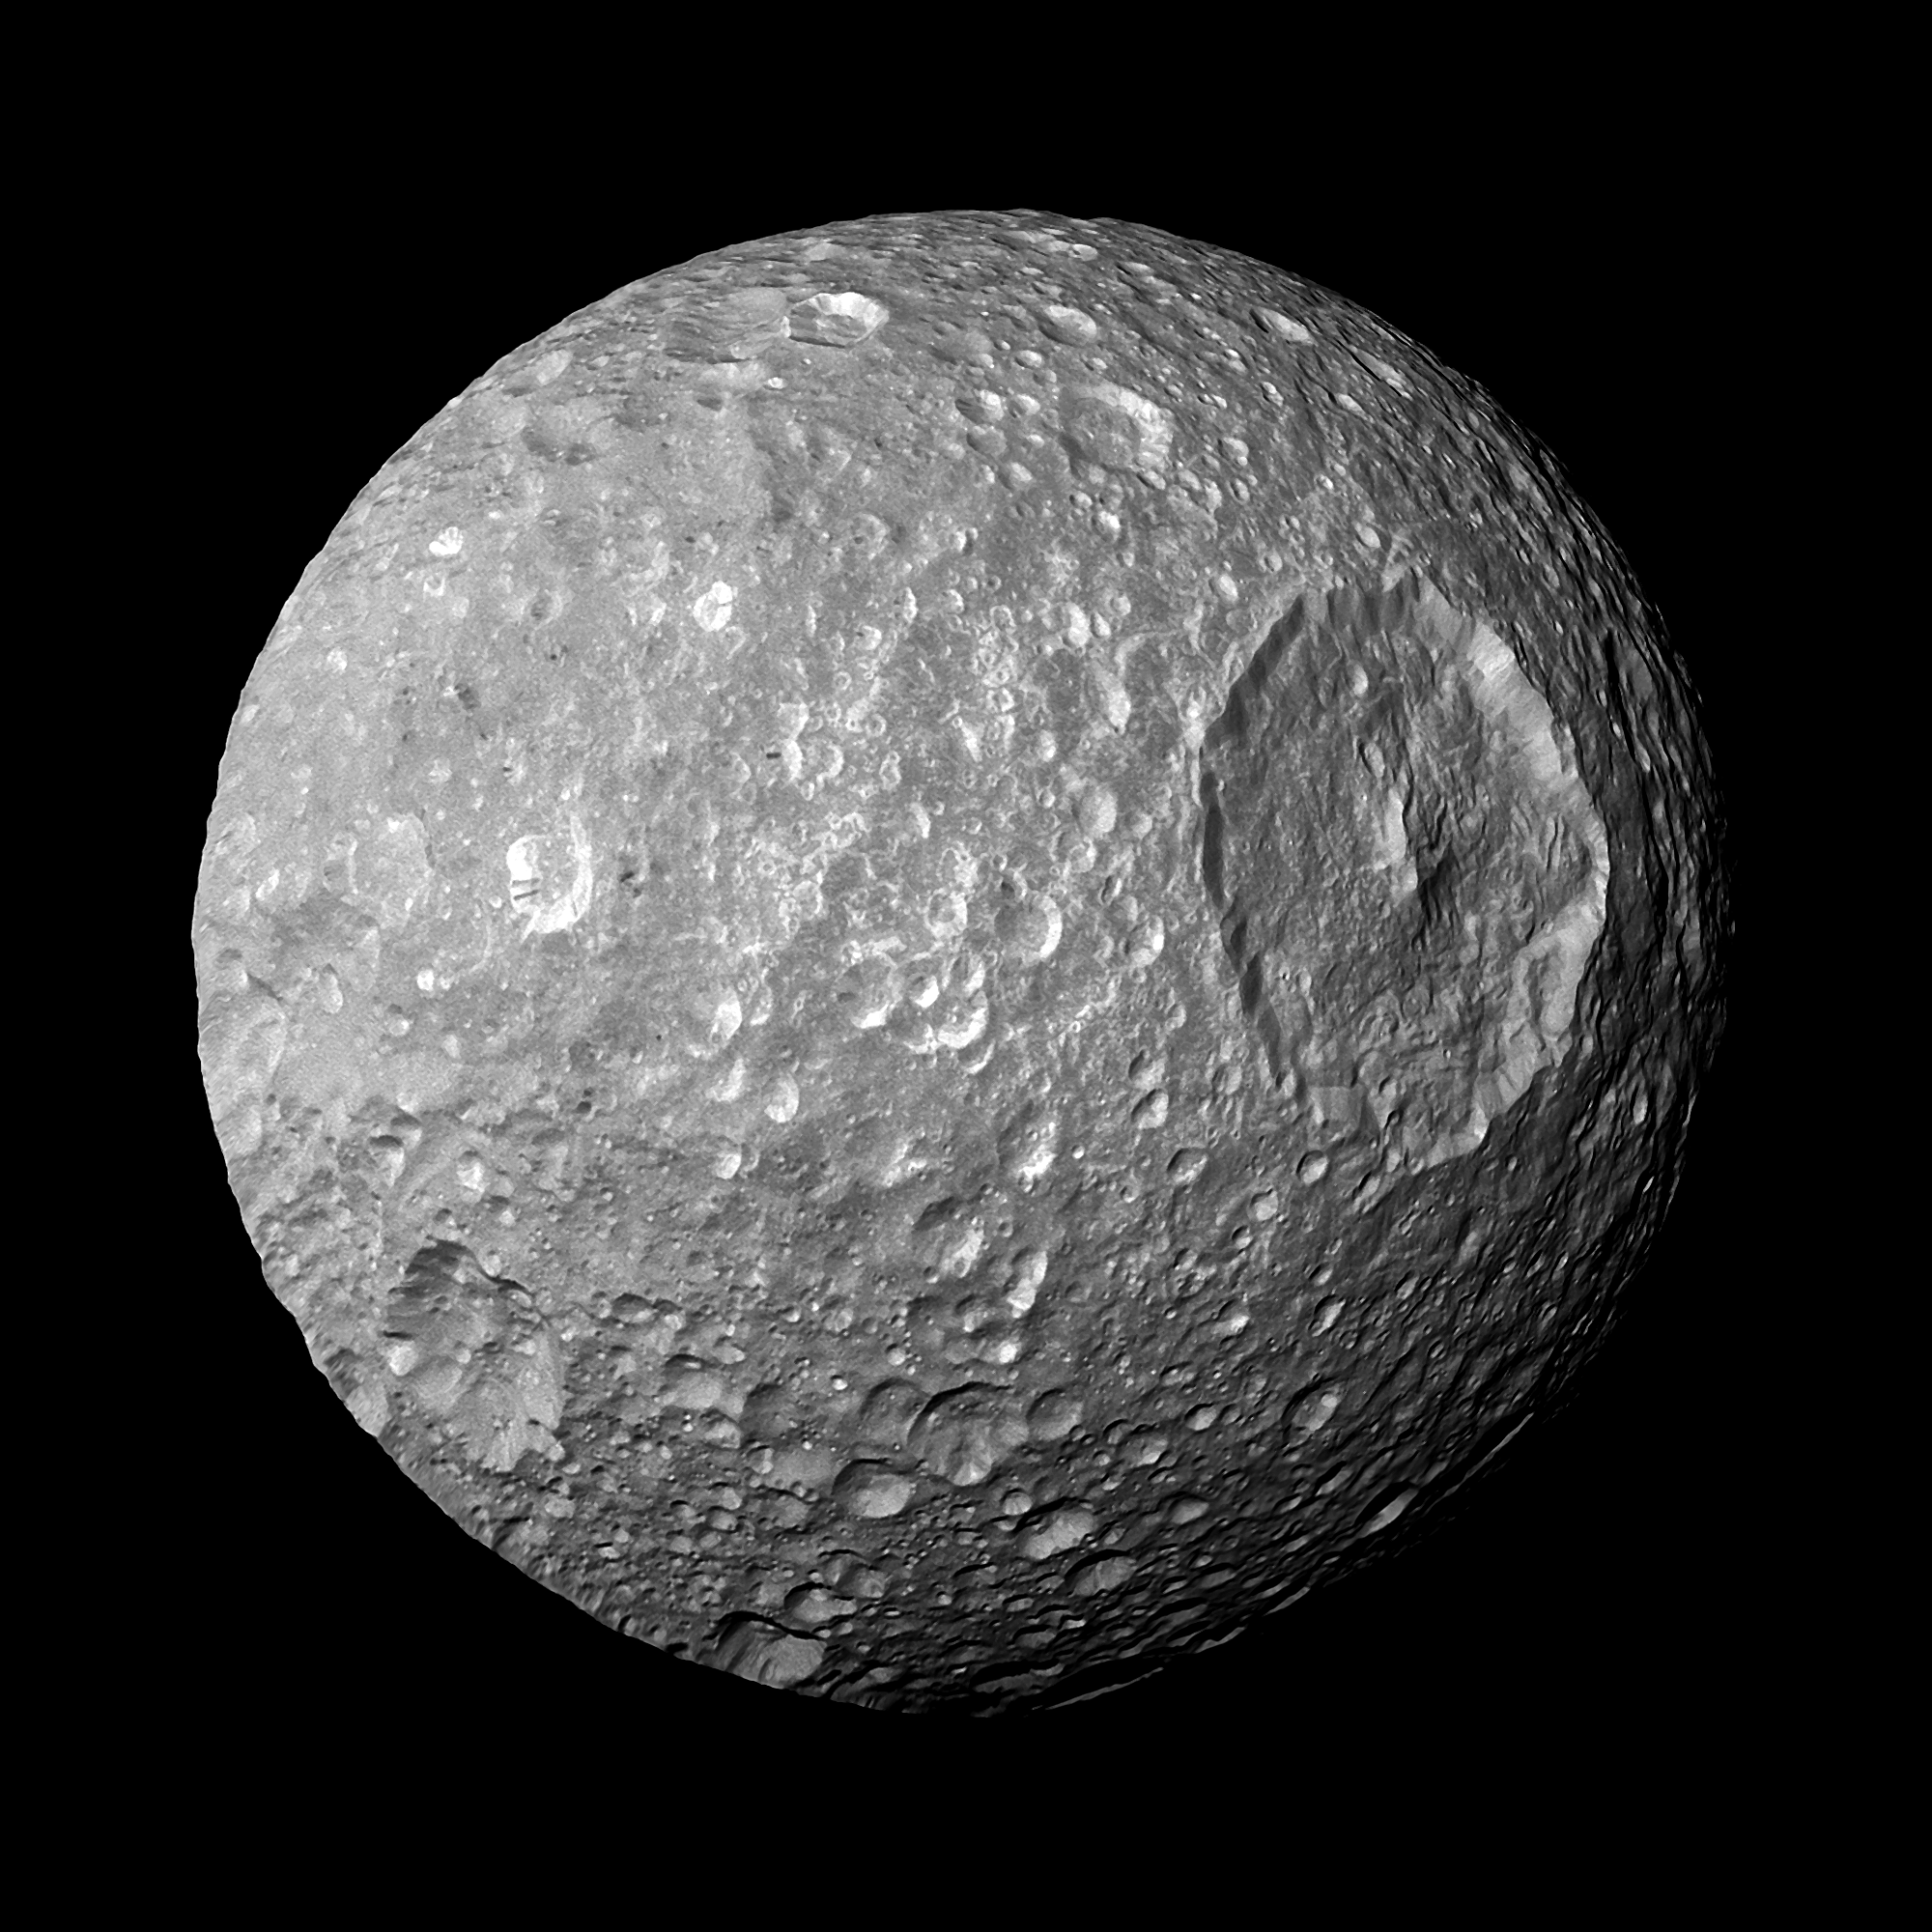

Flying by the “Death Star” Moon

In this view captured by NASA’s Cassini spacecraft on its closest-ever flyby of Saturn’s moon Mimas, large Herschel Crater dominates Mimas, making the moon look like the Death Star in the movie “Star Wars.”

Herschel Crater is 130 kilometers, or 80 miles, wide and covers most of the right of this image. Scientists continue to study this impact basin and its surrounding terrain (see PIA12569 and PIA12571).

Cassini came within about 9,500 kilometers (5,900 miles) of Mimas on Feb. 13, 2010.This mosaic was created from six images taken that day in visible light with Cassini’s narrow-angle camera on Feb. 13, 2010. The images were re-projected into an orthographic map projection. This view looks toward the area between the region that leads on Mimas’ orbit around Saturn and the region of the moon facing away from Saturn. Mimas is 396 kilometers (246 miles) across. This view is centered on terrain at 11 degrees south latitude, 158 degrees west longitude. North is up. This view was obtained at a distance of approximately 50,000 kilometers (31,000 miles) from Mimas and at a sun-Mimas-spacecraft, or phase, angle of 17 degrees. Image scale is 240 meters (790 feet) per pixel.

The Cassini-Huygens mission is a cooperative project of NASA, the European Space Agency and the Italian Space Agency. The Jet Propulsion Laboratory, a division of the California Institute of Technology in Pasadena, manages the mission for NASA’s Science Mission Directorate in Washington. The Cassini orbiter and its two onboard cameras were designed, developed and assembled at JPL. The imaging team is based at the Space Science Institute, Boulder, Colo.

Credit: NASA/JPL-Caltech/Space Science Institute